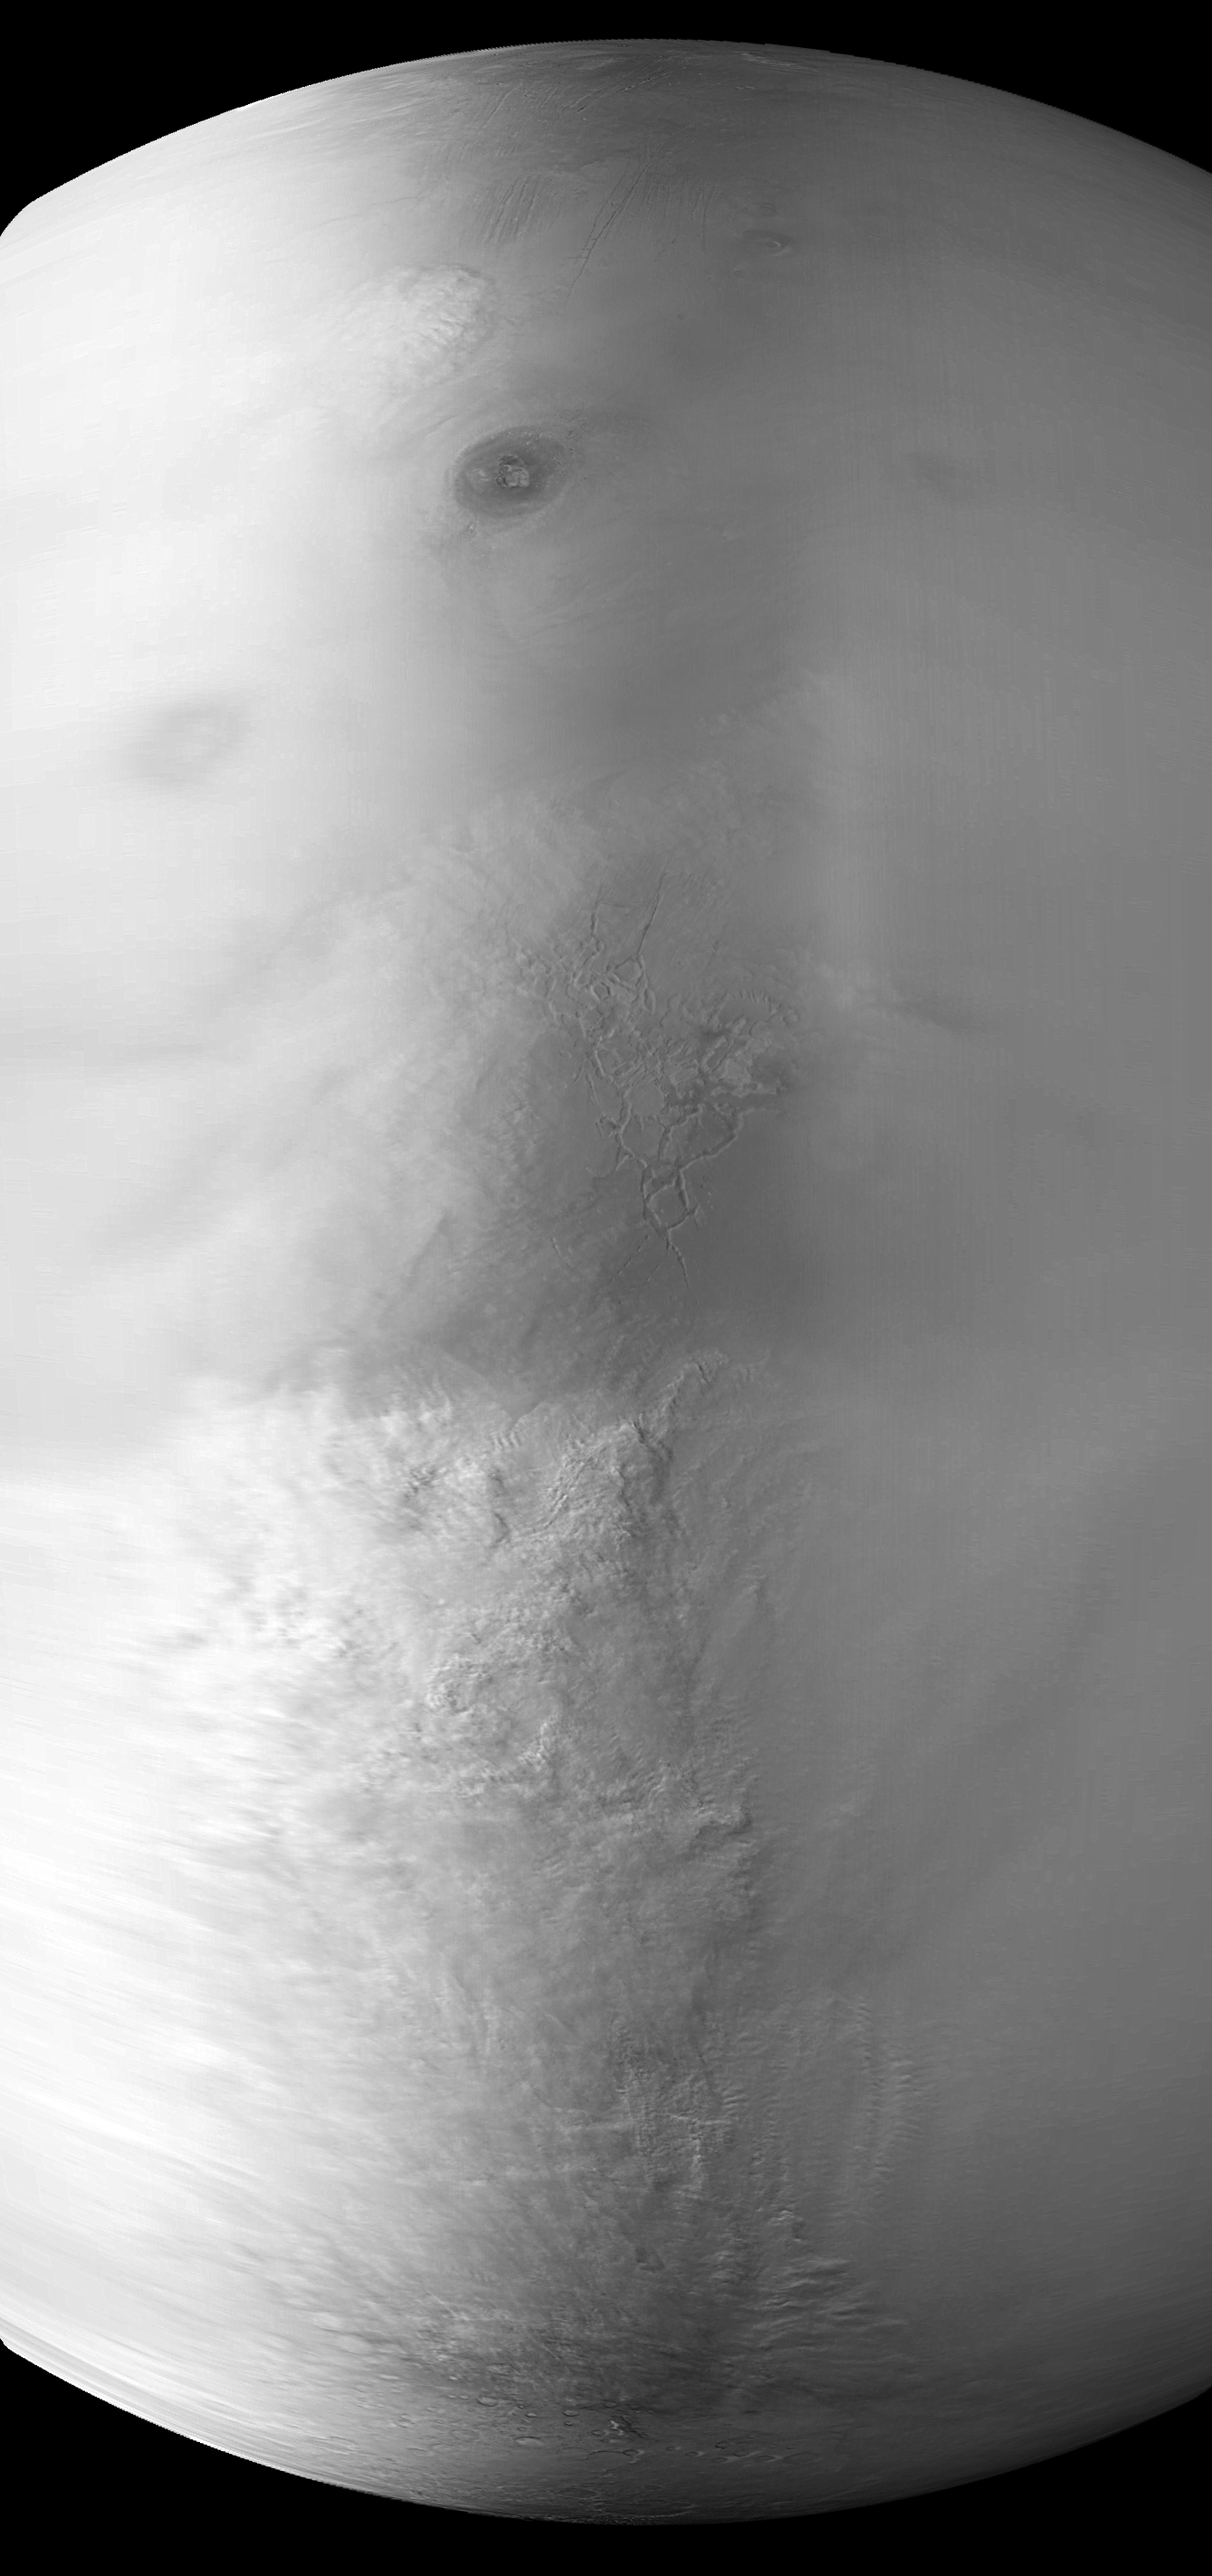

Snapshot of Southern Spring Dust Storm Activity

Southern spring on Mars began with a “bang” in late June 2001 with a series of large dust storms that in some regions were still occurring each day well into September. By early July, the martian atmosphere was so hazy that opportunities for high resolution imaging of the planet were very limited. This wide angle camera view obtained by the Mars Global Surveyor Mars Orbiter Camera shows a large dust-raising event that occurred on July 8, 2001, as cold, raging winds blew off the frozen south polar cap (bottom) and rushed toward the network of troughs known as Labyrinthus Noctis near the martian equator (center). A second, smaller dust storm can be seen near the top just left of center, northwest of the Ascraeus Mons volcano (uppermost dark elliptical feature). To give a sense of scale, Ascraeus Mons is large enough to nearly cover the state of Washington, home of the famous (and much smaller) Mount St. Helens volcano. Sunlight illuminates the scene from the left, and north is toward the upper right.

Malin Space Science Systems and the California Institute of Technology built the MOC using spare hardware from the Mars Observer mission. MSSS operates the camera from its facilities in San Diego, CA. The Jet Propulsion Laboratory’s Mars Surveyor Operations Project operates the Mars Global Surveyor spacecraft with its industrial partner, Lockheed Martin Astronautics, from facilities in Pasadena, CA and Denver, CO.

Credit: NASA/JPL/MSSS